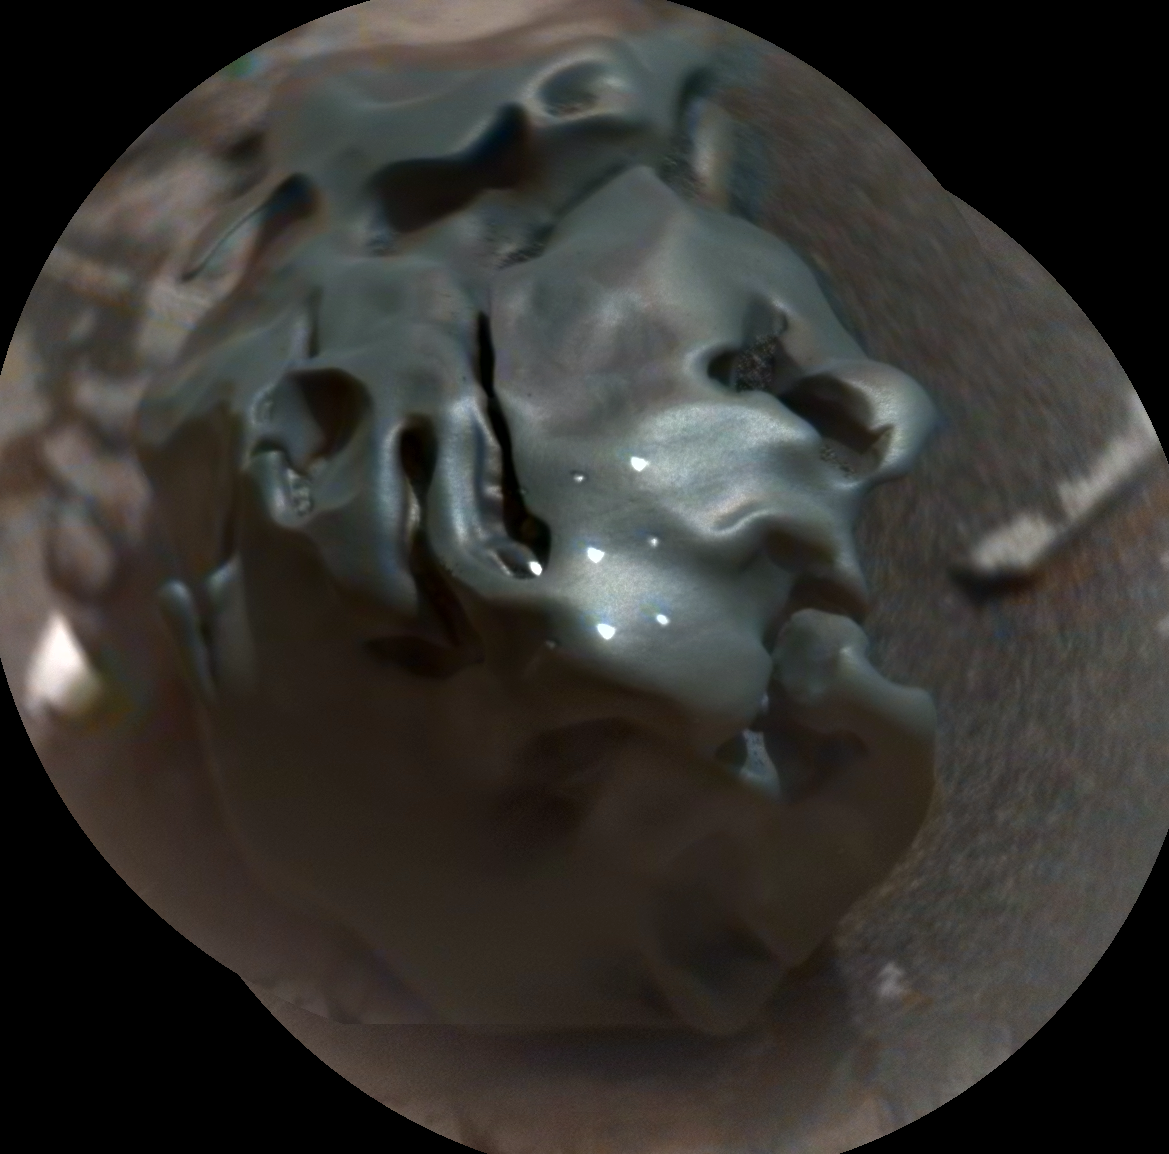

Iron-Nickel Meteorite Zapped by Mars Rover’s Laser

Figure 1

The dark, golf-ball-size object in this composite, colorized view from the Chemistry and Camera (ChemCam) instrument on NASA’s Curiosity Mars rover shows a grid of shiny dots where ChemCam had fired laser pulses used for determining the chemical elements in the target’s composition.

The analysis confirmed that this object, informally named “Egg Rock,” is an iron-nickel meteorite. Iron-nickel meteorites are a common class of space rocks found on Earth, and previous examples have been found on Mars, but Egg Rock is the first on Mars to be examined with a laser-firing spectrometer.

The laser pulses on Oct. 30, 2016, induced bursts of glowing gas at the target, and ChemCam’s spectrometer read the wavelengths of light from those bursts to gain information about the target’s composition. The laser pulses also burned through the dark outer surface, exposing bright interior material. This view combines two images taken later the same day by ChemCam’s remote micro-imager (RMI) camera, with color added from an image taken by Curiosity’s Mast Camera (Mastcam). A Mastcam image of Egg Rock is at PIA21134.

Figure 1 includes annotation labels for the nine points targeted with the laser and is presented without added color.

The U.S. Department of Energy’s Los Alamos National Laboratory, in Los Alamos, New Mexico, developed ChemCam in partnership with scientists and engineers funded by the French national space agency (CNES), the University of Toulouse and the French national research agency (CNRS).

Credit: NASA/JPL-Caltech/LANL/CNES/IRAP/LPGNantes/CNRS/IAS/MSSS